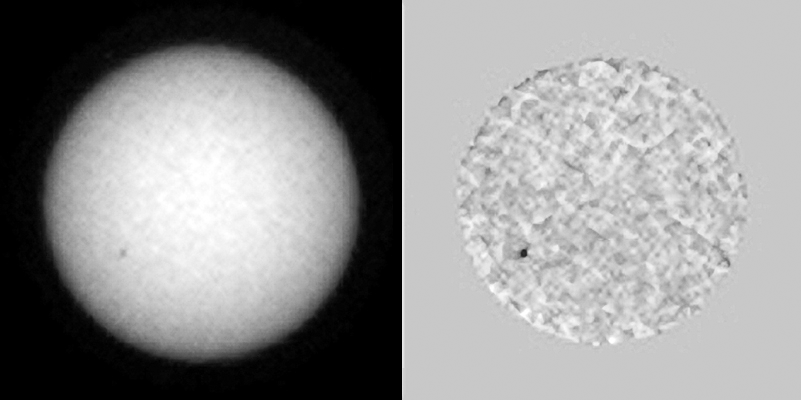

Tracking Sunspots from Mars, Summer 2015 (Animation)

The sequence of seven images in this animation shows sunspots as viewed by NASA’s Curiosity Mars rover from June 27 to July 8, 2015. From Mars, the rover was in position to see the opposite side of the sun from the side facing Earth during this period.

One sunspot seen in this series emerged while under Curiosity’s view, subsequently rotated out of view over the July 4 weekend. That sunspot’s location showed up a few days later observable from Earth’s point of view as an area of solar eruptions and source of a coronal mass ejection. The coronal mass ejection affected interplanetary space weather, though not in Earth’s direction.

The images were taken by the right-eye camera of Curiosity’s Mast Camera (Mastcam), which has a 100-millimeter telephoto lens. The view on the left of each pair in this sequence has little processing other than calibration and putting north toward the top of each frame. The view on the right of each pair has been enhanced to make sunspots more visible. The apparent granularity throughout these enhanced images is an artifact of this processing.

The sun completes a rotation about once a month — faster near its equator than near its poles. In this sequence, a sunspot in the southern hemisphere can be seen rotating toward the right, then disappearing around that side of the sun. That sunspot appeared July 6 as the location of a solar eruption as seen from NASA’s Earth-orbiting Solar Dynamics Observatory (PIA19680) and two days later as a sunspot seen by that observatory (http://sdo.gsfc.nasa.gov/assets/img/browse/2015/07/08/20150708_162454_3072_HMII.jpg). The coronal mass ejection originating from this location on the sun is shown and modeled at http://go.nasa.gov/1JSXLF3.

Malin Space Science Systems, San Diego, built and operates Curiosity’s Mastcam. NASA’s Jet Propulsion Laboratory, a division of the California Institute of Technology, Pasadena, manages the Mars Science Laboratory Project for NASA’s Science Mission Directorate, Washington.

Credit: NASA/JPL-Caltech/MSSS/Texas A&M University